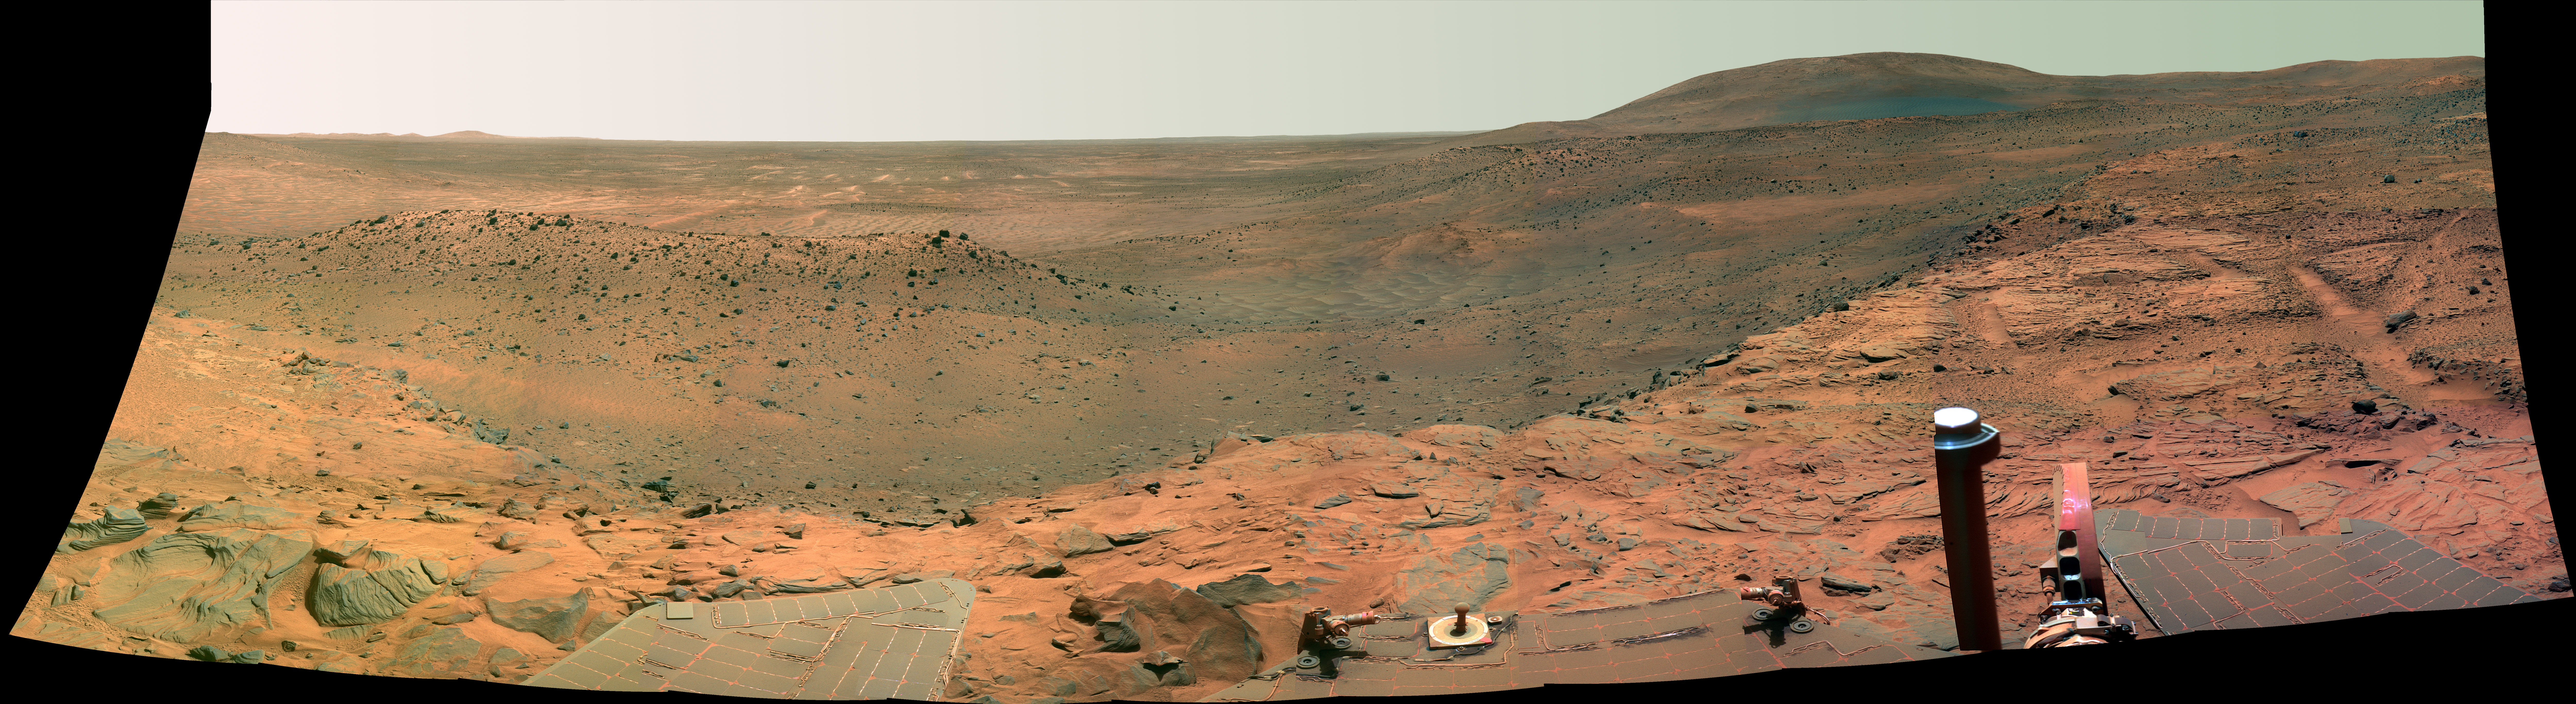

Spirit’s West Valley Panorama (False Color)

NASA’S Mars Exploration Rover Spirit captured this westward view from atop a low plateau where Sprit spent the closing months of 2007.

After several months near the base of the plateau called “Home Plate” in the inner basin of the Columbia Hills range inside Gusev Crater, Spirit climbed onto the eastern edge of the plateau during the rover’s 1,306th Martian day, or sol, (Sept. 5, 2007). It examined rocks and soils at several locations on the southern half of Home Plate during September and October. It was perched near the western edge of Home Plate when it used its panoramic camera (Pancam) to take the images used in this view on sols 1,366 through 1,369 (Nov. 6 through Nov. 9, 2007). With its daily solar-energy supply shrinking as Martian summer turned to fall, Spirit then drove to the northern edge of Home Plate for a favorable winter haven. The rover reached that northward-tilting site in December, in time for the fourth Earth-year anniversary of its landing on Mars. Spirit reached Mars on Jan. 4, 2004, Universal Time (Jan. 3, 2004, Pacific Standard Time). It landed at a site at about the center of the horizon in this image.

This panorama covers a scene spanning left to right from southwest to northeast. The western edge of Home Plate is in the foreground, generally lighter in tone than the more distant parts of the scene. A rock-dotted hill in the middle distance across the left third of the image is “Tsiolkovski Ridge,” about 30 meters or 100 feet from the edge of Home Plate and about that same distance across. A bump on the horizon above the left edge of Tsiolkovski Ridge is “Grissom Hill,” about 8 kilometers or 5 miles away. At right, the highest point of the horizon is “Husband Hill,” to the north and about 800 meters or half a mile away.

This view combines separate images taken through Pancam filters centered on wavelengths of 753 nanometers, 535 nanometers and 432 nanometers. It is presented in a false-color stretch to bring out subtle color differences in the scene.

Credit: NASA/JPL-Caltech/Cornell University